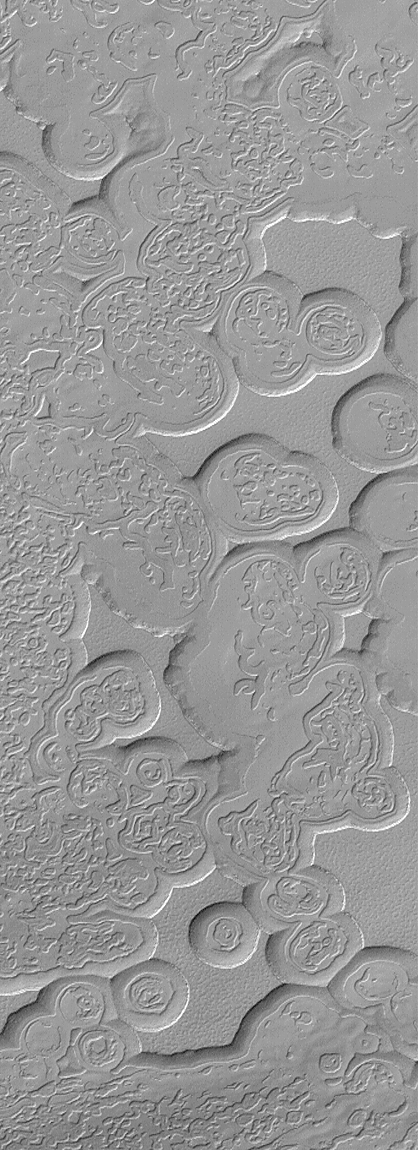

Martian “Swiss Cheese”

This image is illuminated by sunlight from the upper left.

Looking like pieces of sliced and broken swiss cheese, the upper layer of the martian south polar residual cap has been eroded, leaving flat-topped mesas into which are set circular depressions such as those shown here. The circular features are depressions, not hills. The largest mesas here stand about 4 meters (13 feet) high and may be composed of frozen carbon dioxide and/or water. Nothing like this has ever been seen anywhere on Mars except within the south polar cap, leading to some speculation that these landforms may have something to do with the carbon dioxide thought to be frozen in the south polar region. On Earth, we know frozen carbon dioxide as “dry ice.” On Mars, as this picture might be suggesting, there may be entire landforms larger than a small town and taller than 2 to 3 men and women that consist, in part, of dry ice.

No one knows for certain whether frozen carbon dioxide has played a role in the creation of the “swiss cheese” and other bizarre landforms seen in this picture. The picture covers an area 3 x 9 kilometers (1.9 x 5.6 miles) near 85.6°S, 74.4°W at a resolution of 7.3 meters (24 feet) per pixel. This picture was taken by the Mars Global Surveyor (MGS) Mars Orbiter Camera (MOC) during early southern spring on August 3, 1999.

Malin Space Science Systems and the California Institute of Technology built the MOC using spare hardware from the Mars Observer mission. MSSS operates the camera from its facilities in San Diego, CA. The Jet Propulsion Laboratory’s Mars Surveyor Operations Project operates the Mars Global Surveyor spacecraft with its industrial partner, Lockheed Martin Astronautics, from facilities in Pasadena, CA and Denver, CO.

Credit: NASA/JPL/MSSS